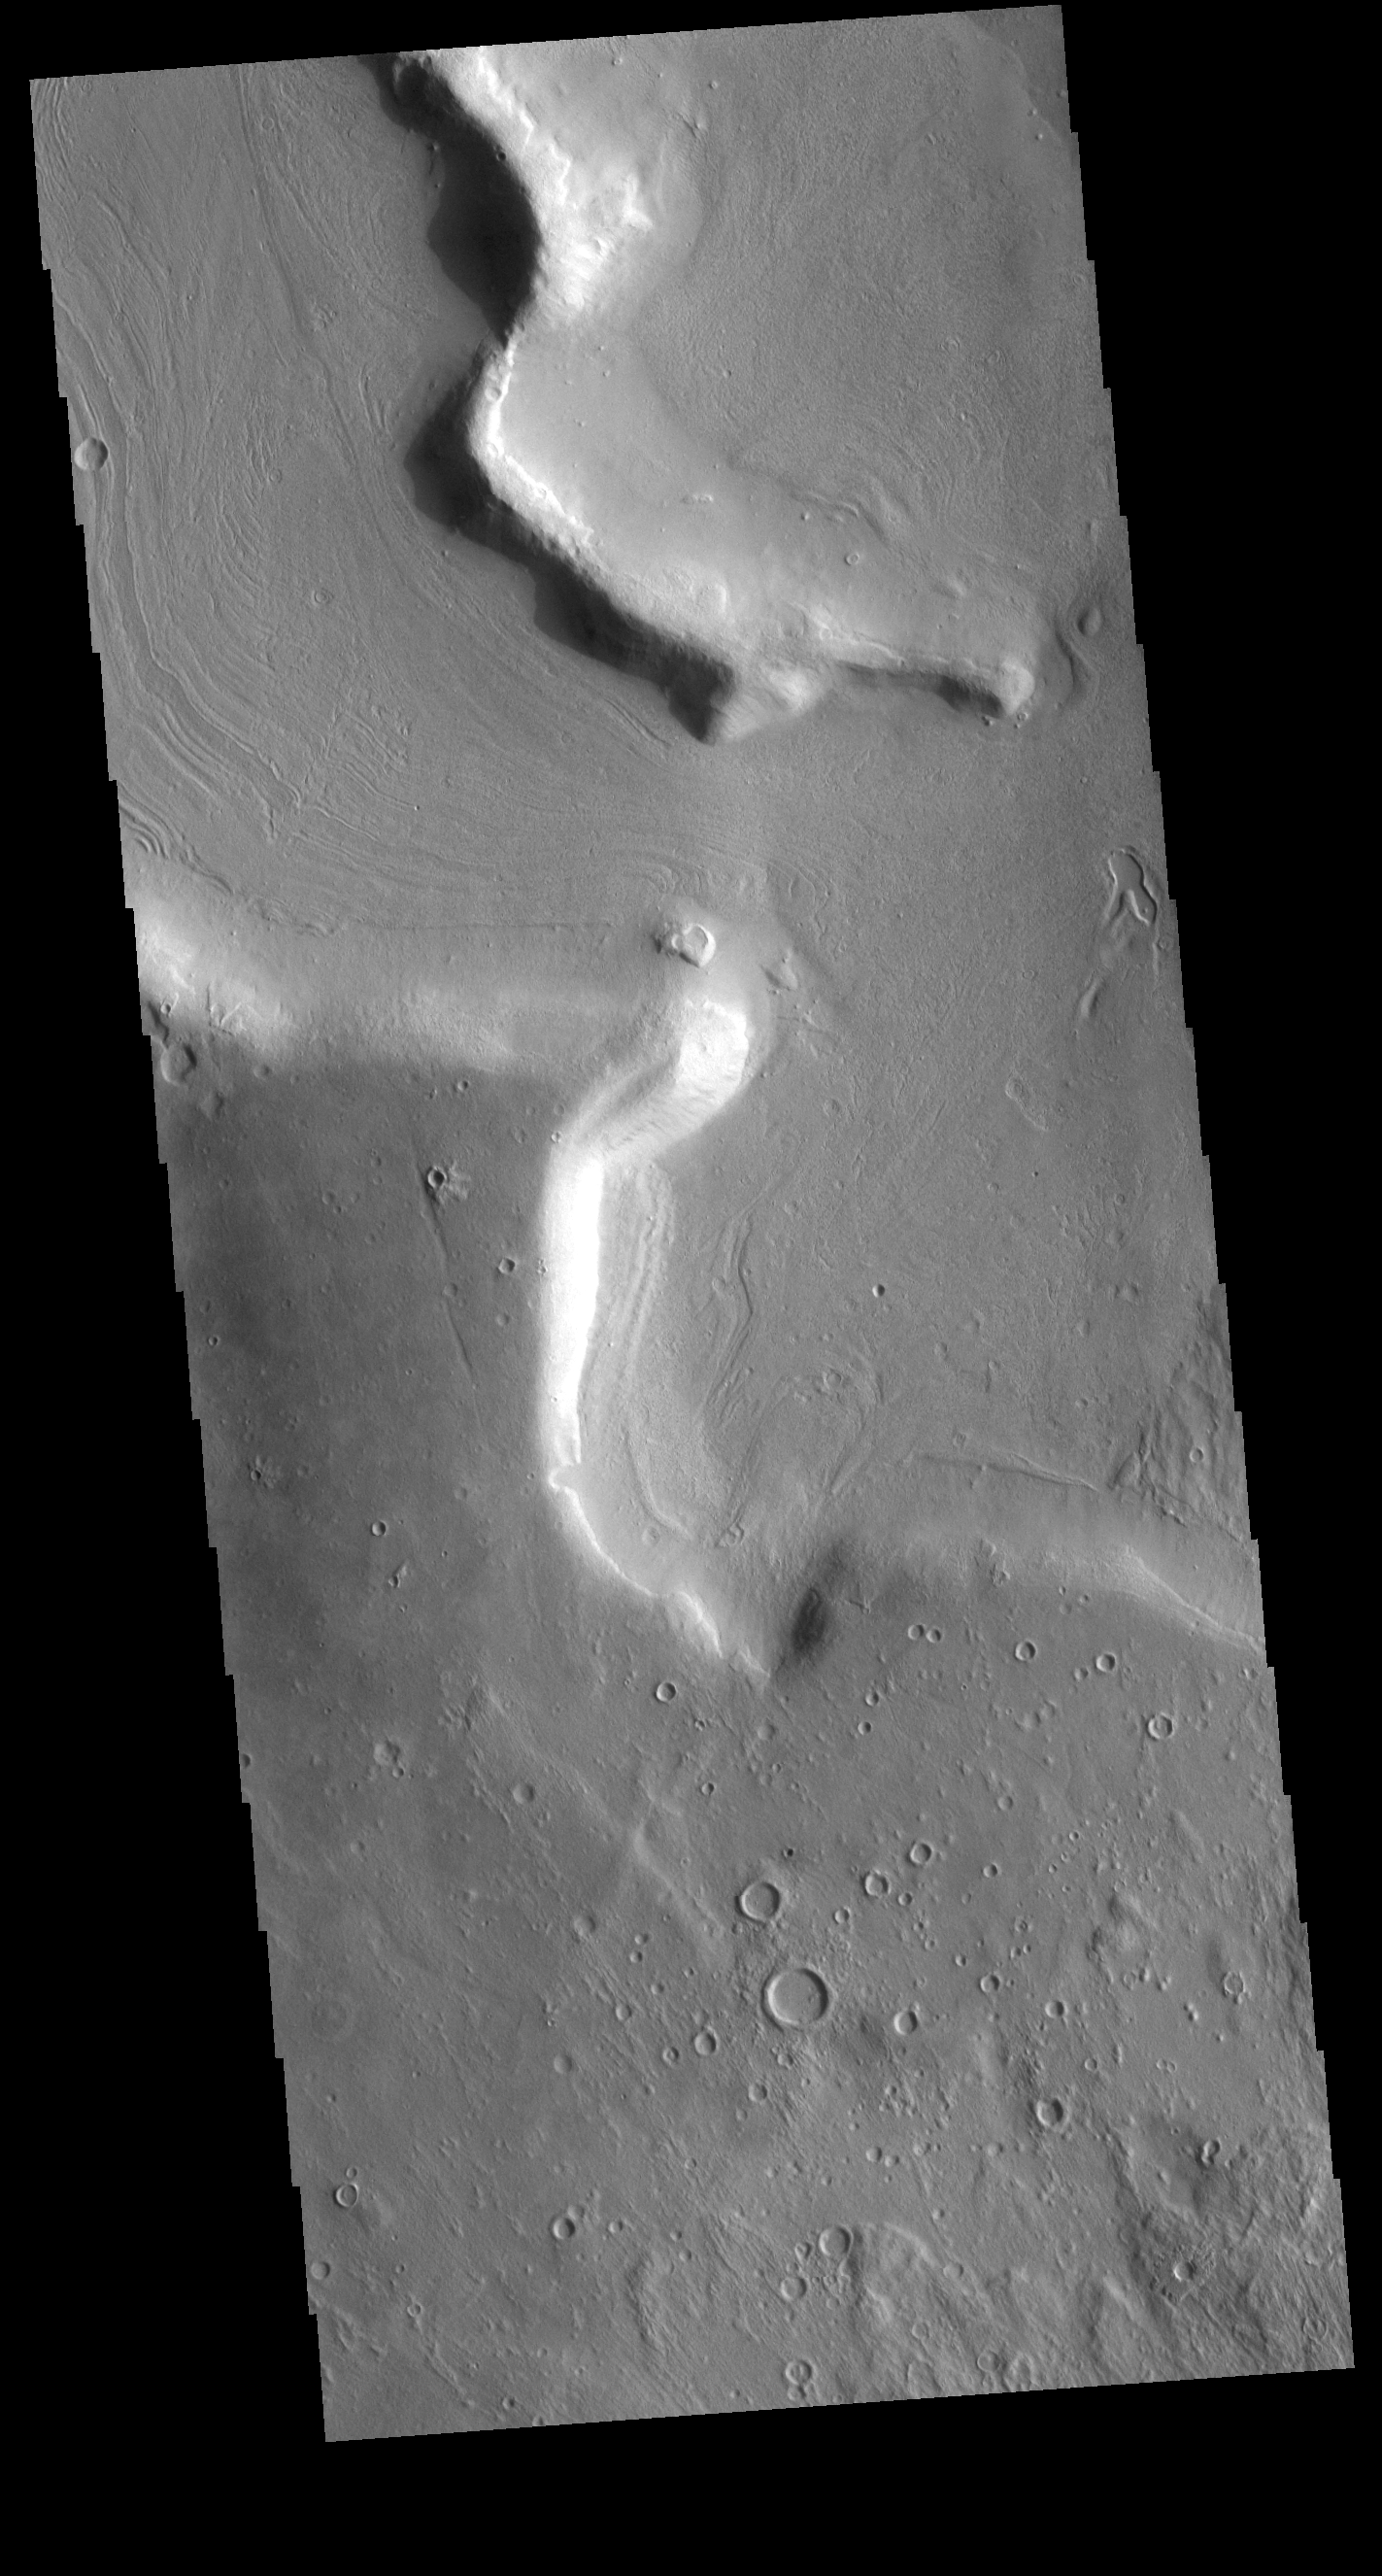

Northern Arabia Terra

The margin between Arabia Terra and the surrounding lowlands is dissected by numerous named and unnamed channels. Today’s VIS image shows part of an unnamed channel in the region.

Credit: NASA/JPL-Caltech/ASU